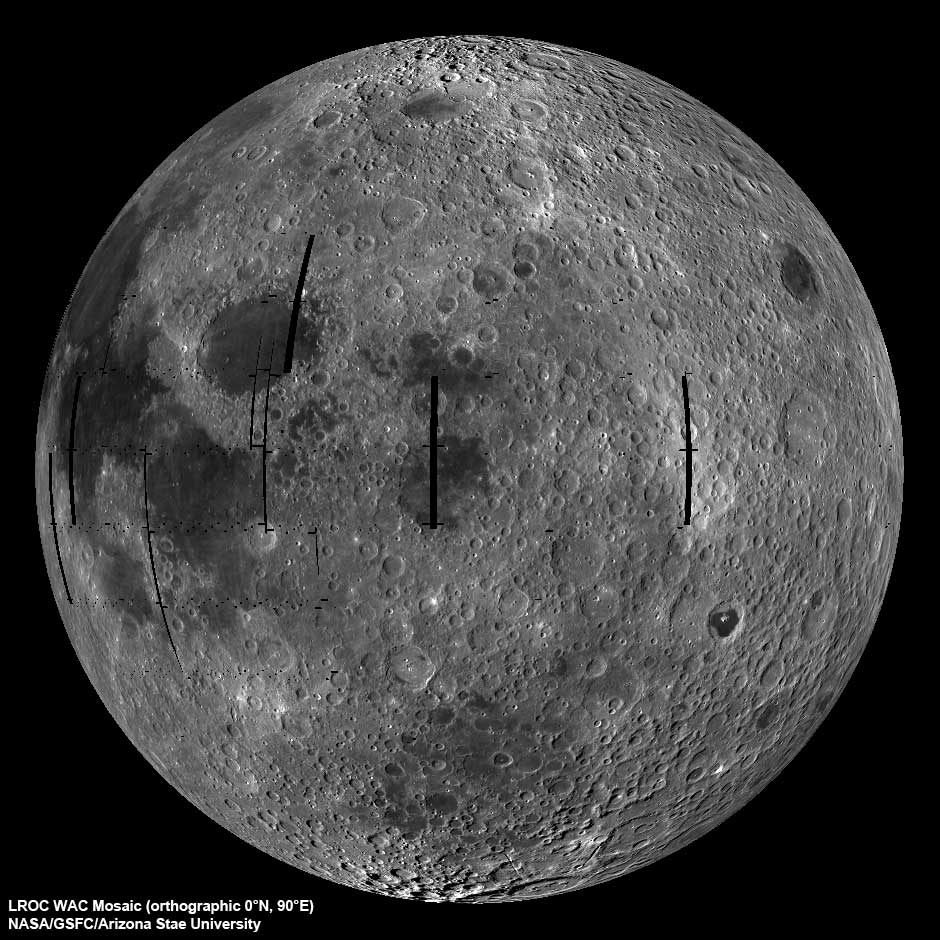

Moon Seen From the East

NASA image release September 9, 2010 LROC Wide Angle Camera (WAC) view of the Moon seen from 90° east longitude. Half the nearside is visible to the left, and half the farside to the right. To read more go to: www.nasa.gov/mission_pages/LRO/multimedia/lroimages/lroc-... NASA Goddard Space Flight Center contributes to NASA’s mission through four scientific endeavors: Earth Science, Heliophysics, Solar System Exploration, and Astrophysics. Goddard plays a leading role in NASA’s endeavors by providing compelling scientific knowledge to advance the Agency’s mission.

Credit: NASA/GSFC/Arizona State University